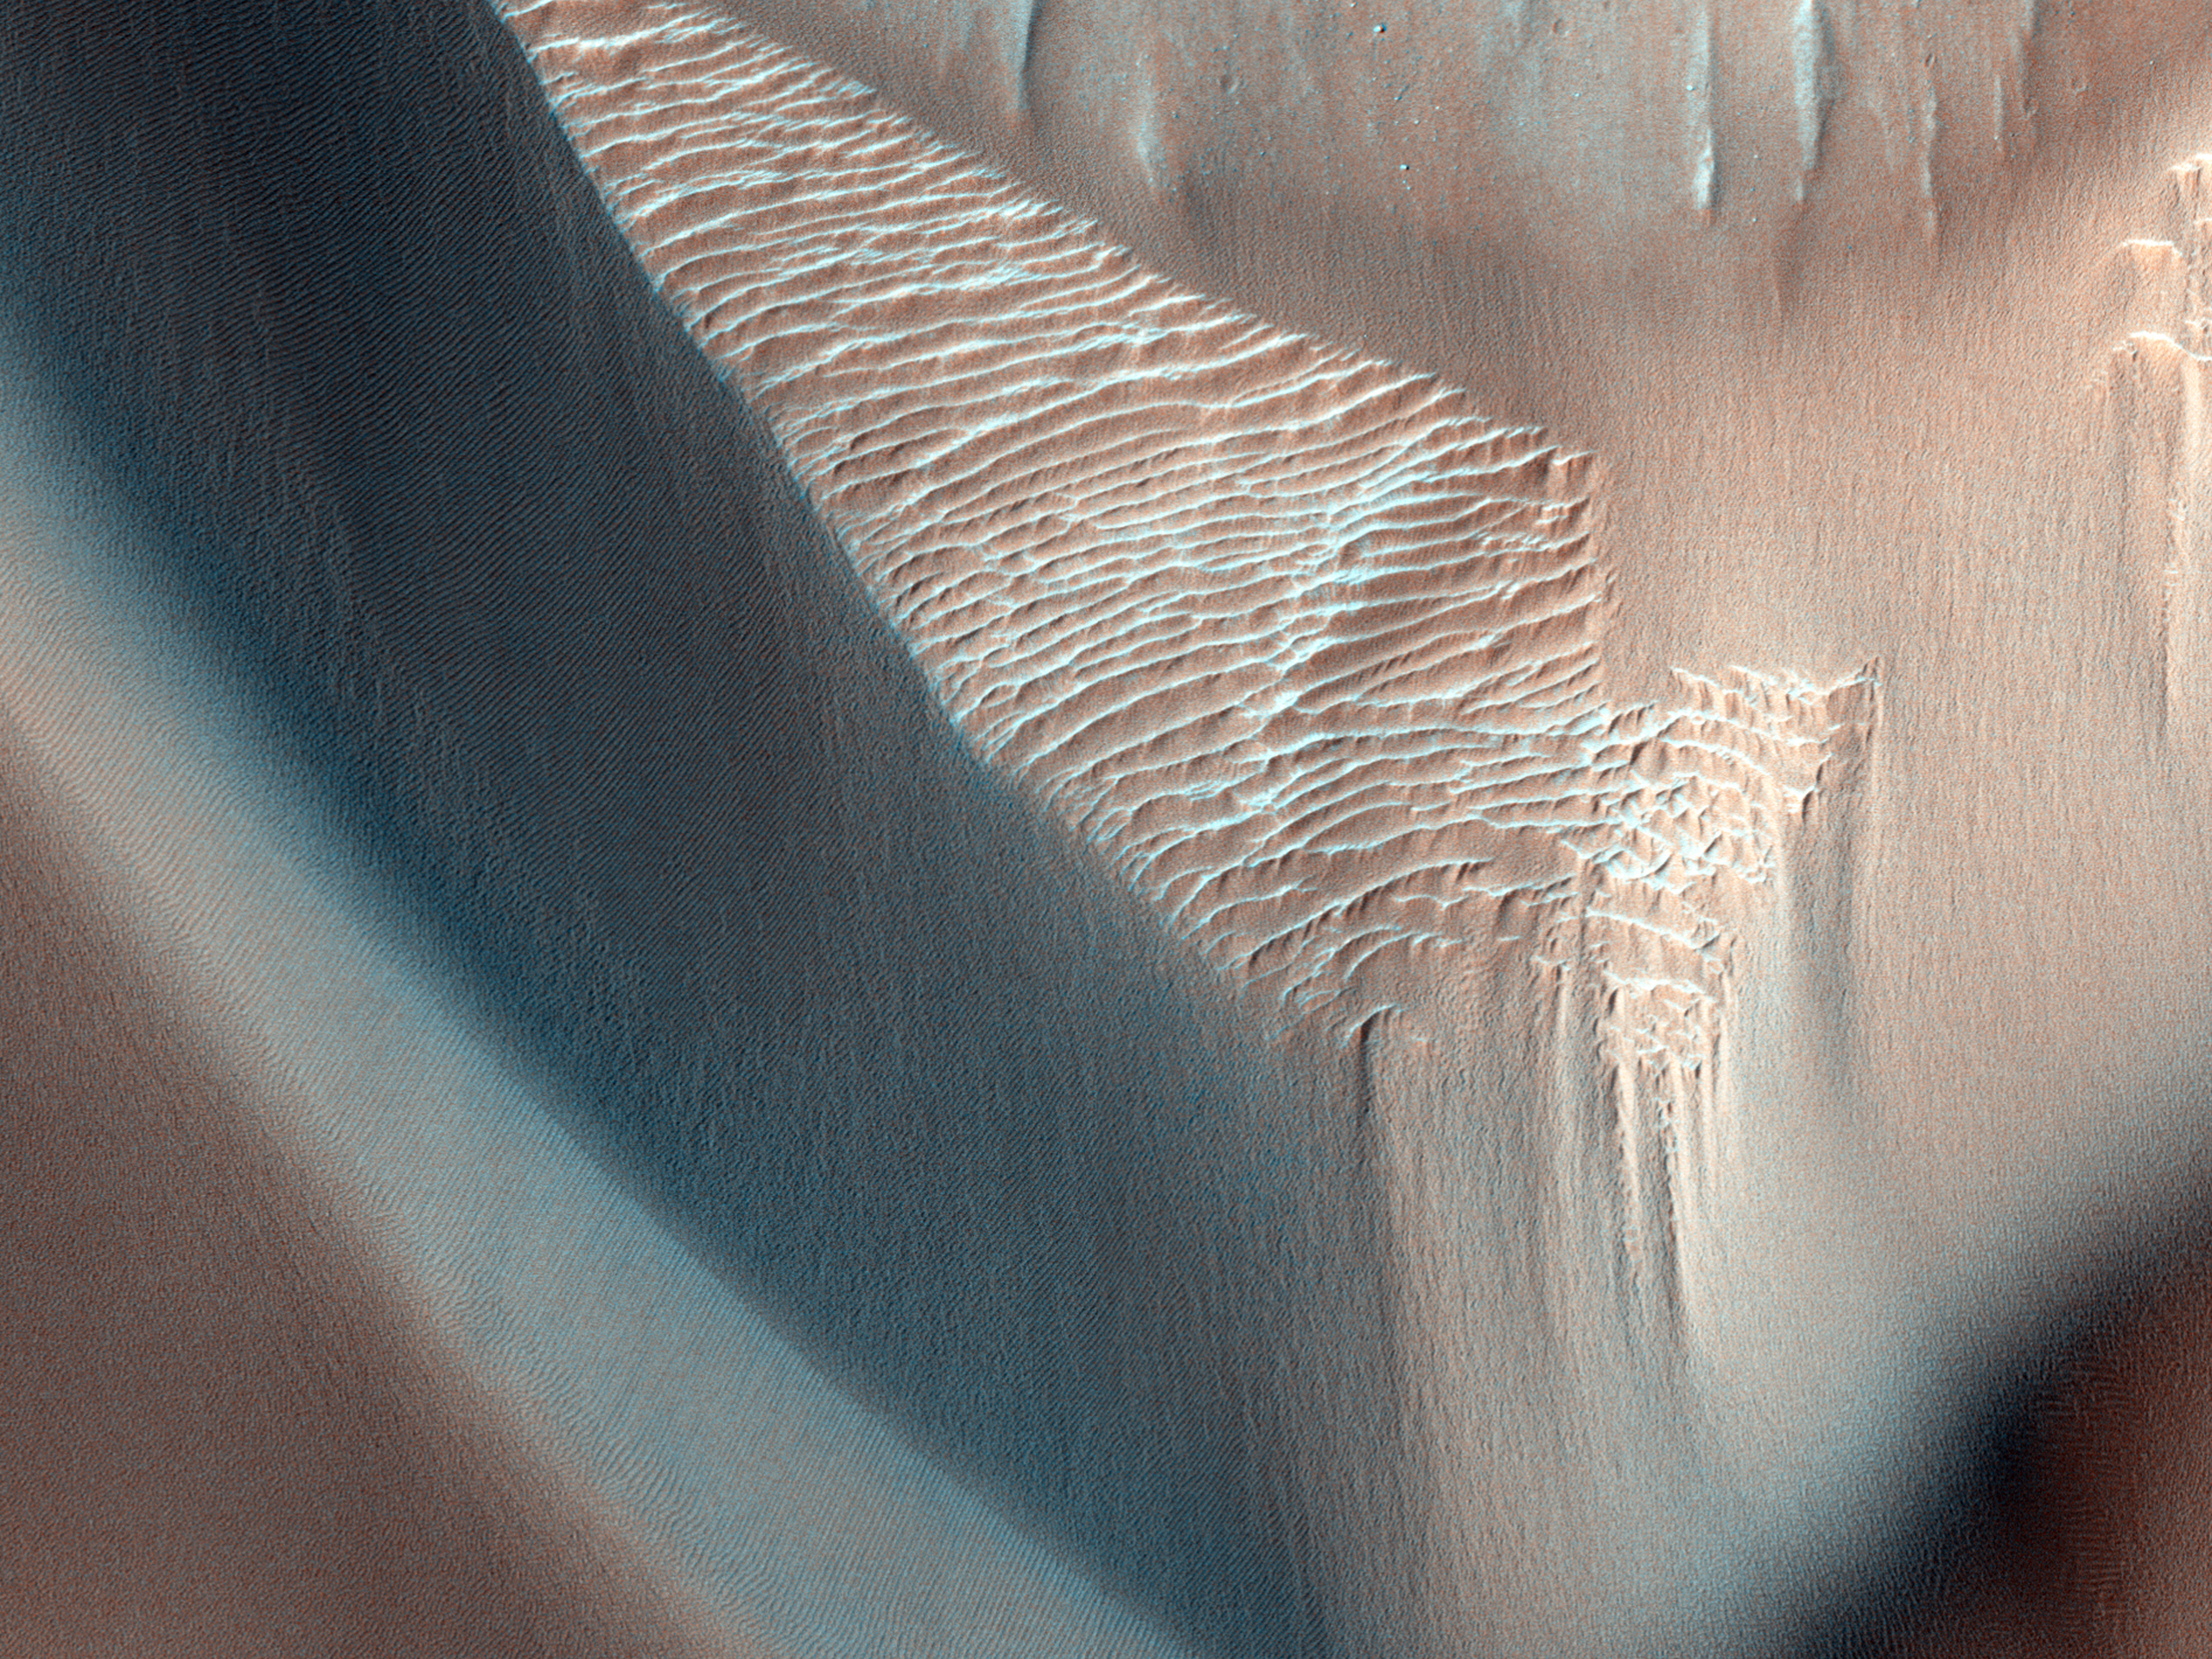

Olivine-Bearing Dune Fields and Wall Rock in Coprates Chasma

In this image, lower wall rock spurs are found that spread dark materials onto a dune field, suggesting local wall materials are a nearby sediment source for dunes. This subimage shows the interface between wall materials and dunes in the northwest portion of the main image.

Dune sand, wall spurs, and boulders are all partially composed of olivine (according to CRISM data), a common mineral formed in volcanic processes, supporting the notion for local sourcing of dunes.

Olivine is highly susceptible to weathering by aqueous processes indicating these dunes and the wall debris formed after any such activity. Interestingly, clay minerals (known as phyllosilicates) are detected farther up the wall suggesting that aqueous alteration of wall materials has occurred in the ancient past.

HiRISE is one of six instruments on NASA’s Mars Reconnaissance Orbiter. The University of Arizona, Tucson, operates the orbiter’s HiRISE camera, which was built by Ball Aerospace & Technologies Corp., Boulder, Colo. NASA’s Jet Propulsion Laboratory, a division of the California Institute of Technology in Pasadena, manages the Mars Reconnaissance Orbiter Project for the NASA Science Mission Directorate, Washington.

Credit: NASA/JPL-Caltech/Univ. of Arizona